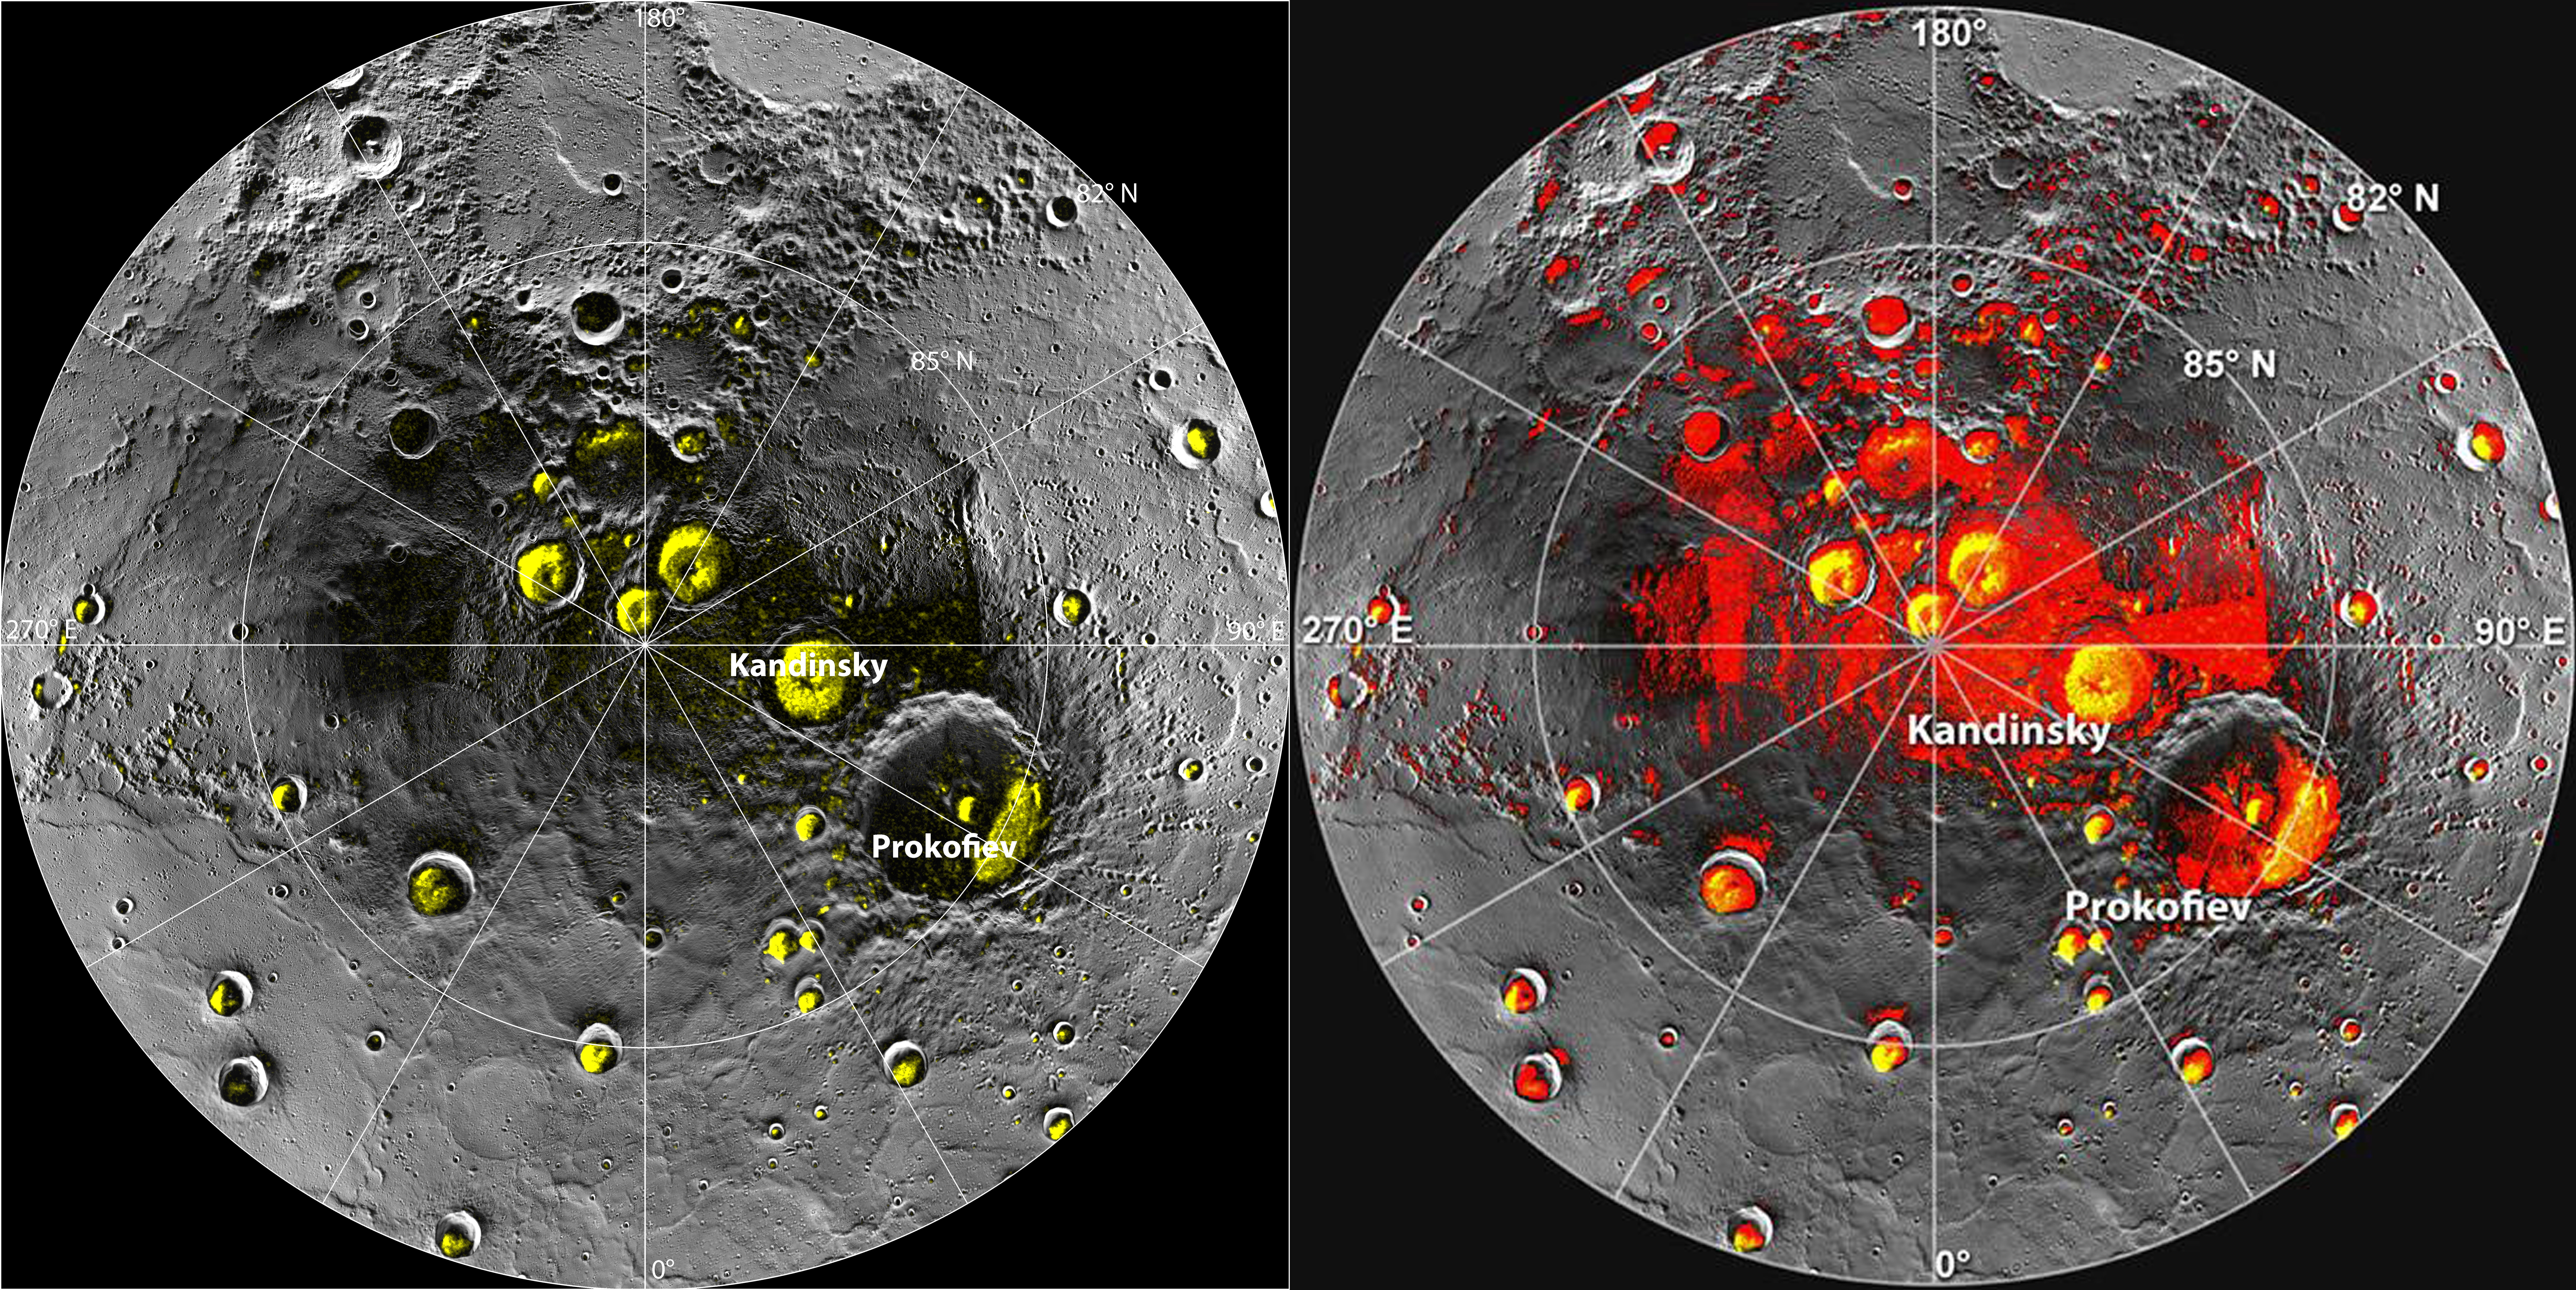

NASA's MESSENGER Finds New Evidence for Water Ice at Mercury's Poles

New observations by the MESSENGER spacecraft provide compelling support for the long-held hypothesis that Mercury harbors abundant water ice and other frozen volatile materials in its permanently shadowed polar craters. Three independent lines of evidence support this conclusion: the first measurements of excess hydrogen at Mercury's north pole with MESSENGER's Neutron Spectrometer, the first measurements of the reflectance of Mercury's polar deposits at near-infrared wavelengths with the Mercury Laser Altimeter (MLA), and the first detailed models of the surface and near-surface temperatures of Mercury's north polar regions that utilize the actual topography of Mercury's surface measured by the MLA. These findings are presented in three papers published online today in Science Express. Given its proximity to the Sun, Mercury would seem to be an unlikely place to find ice. But the tilt of Mercury's rotational axis is almost zero — less than one degree — so there are pockets at the planet's poles that never see sunlight. Scientists suggested decades ago that there might be water ice and other frozen volatiles trapped at Mercury's poles. The idea received a boost in 1991, when the Arecibo radio telescope in Puerto Rico detected unusually radar-bright patches at Mercury's poles, spots that reflected radio waves in the way one would expect if there were water ice. Many of these patches corresponded to the location of large impact craters mapped by the Mariner 10 spacecraft in the 1970s. But because Mariner saw less than 50 percent of the planet, planetary scientists lacked a complete diagram of the poles to compare with the images. MESSENGER's arrival at Mercury last year changed that. Images from the spacecraft's Mercury Dual Imaging System taken in 2011 and earlier this year confirmed that radar-bright features at Mercury's north and south poles are within shadowed regions on Mercury's surface, findings that are consistent with the water-ice hypothesis.

Credit: NASA/Johns Hopkins University Applied Physics Laboratory/Carnegie Institution of Washington/National Astronomy and Ionosphere Center, Arecibo Observatory